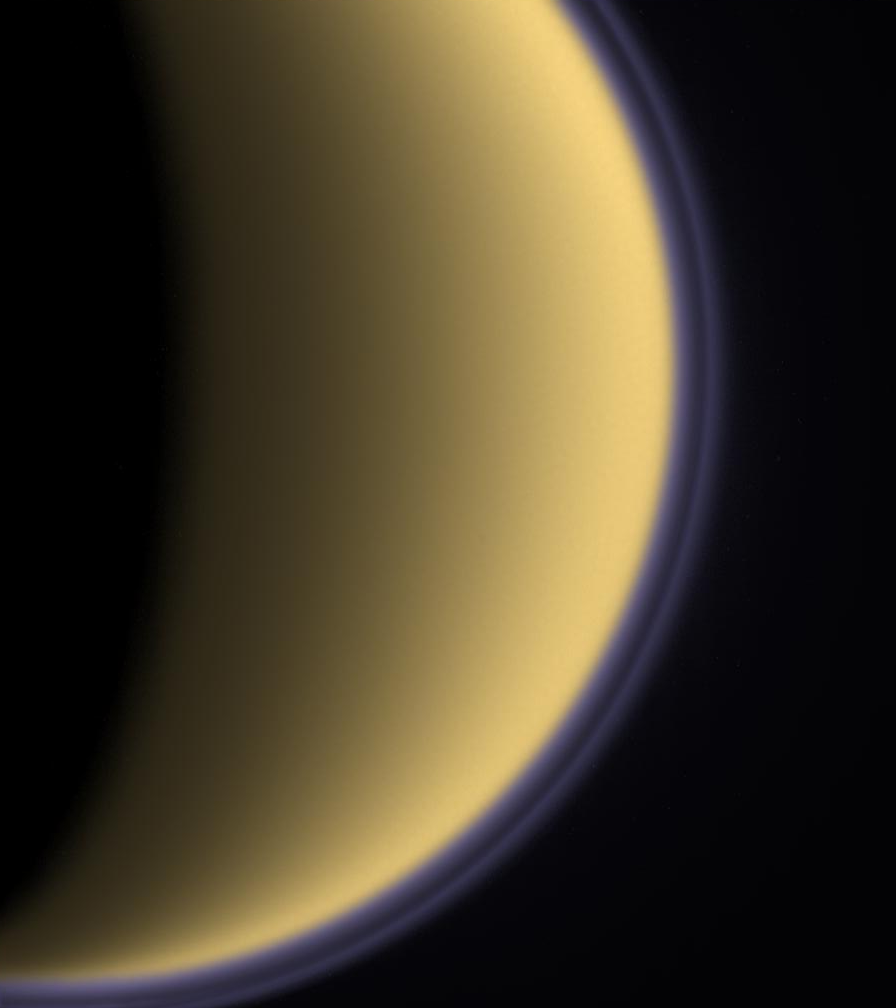

Purple Haze

Encircled in purple stratospheric haze, Titan appears as a softly glowing sphere in this colorized image taken one day after Cassini’s first flyby of the moon on July 2, 2004.

This image shows a thin, detached haze layer that appears to float above the main atmospheric haze. Because of its thinness, the high haze layer is best seen at the moon’s limb. NASA’s Voyager spacecraft detected such detached haze layers on Titan during their flybys in the early 1980s.

The image, which shows Titan’s southern polar region, was taken using a spectral filter sensitive to wavelengths of ultraviolet light centered at 338 nanometers. The image has been false-colored to approximate what the human eye might see were our vision able to extend into the ultraviolet: The globe of Titan retains the pale orange hue our eyes usually see, and both the main atmospheric haze and the thin detached layer have been given their natural purple color. The haze layers have been brightened for visibility.

The best possible observations of the detached layer are made in ultraviolet light because the small haze particles which populate this part of Titan’s upper atmosphere scatter short wavelengths more efficiently than longer visible or infrared wavelengths. This accounts for the bluish-purple color.

Images like this one reveal some of the key steps in the formation and evolution of Titan’s haze. The process begins in the high atmosphere (at altitudes higher than 600 kilometers or 370 miles), where solar ultraviolet light breaks down methane and nitrogen molecules. The products react to form more complex organic molecules containing carbon, hydrogen and nitrogen, and these in turn combine to form the very small particles seen as high hazes. The small particles stick upon collision with one another, forming larger particles which fall deeper into the atmosphere to maintain the lower main haze layer which is thick enough to obscure the surface at visible wavelengths. The altitude of the detached haze layer observed by Cassini (near 500 kilometers or 310 miles) is significantly higher than the detached haze seen by Voyager (at 300 to 350 kilometers or 185 to 215 miles). The upward shift in haze altitude from Voyager to Cassini suggests the possibility of seasonality in haze production or atmospheric circulation strength.

The image was taken with the Cassini spacecraft narrow-angle camera on July 3, 2004, at a distance of about 789,000 kilometers (491,000 miles) from Titan and at a Sun-Titan-spacecraft, or phase, angle of 114 degrees. The image scale is 4.7 kilometers (2.9 miles) per pixel.

[This caption was modified on March 16, 2005.]

The Cassini-Huygens mission is a cooperative project of NASA, the European Space Agency and the Italian Space Agency. The Jet Propulsion Laboratory, a division of the California Institute of Technology in Pasadena, manages the mission for NASA’s Science Mission Directorate, Washington, D.C. The Cassini orbiter and its two onboard cameras were designed, developed and assembled at JPL. The imaging team is based at the Space Science Institute, Boulder, Colo.

Credit: NASA/JPL/Space Science Institute